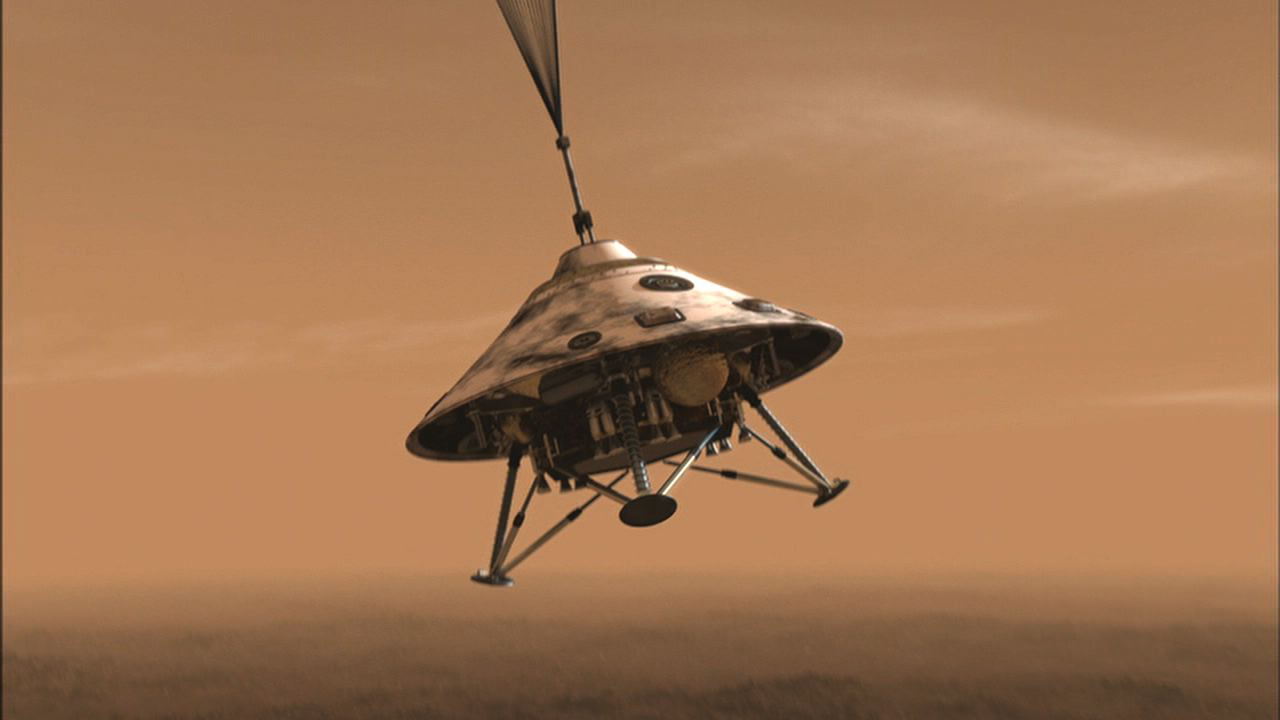

Phoenix Extends its Legs

During the first 25 seconds after NASA’s Phoenix Mars Lander deploys its parachute, the spacecraft will jettison its heat shield and extend its three legs.

This illustration is part of the animation featured above.

The Phoenix Mission is led by the University of Arizona, Tucson, on behalf of NASA. Project management of the mission is by NASA’s Jet Propulsion Laboratory, Pasadena, Calif. Spacecraft development is by Lockheed Martin Space Systems, Denver.

Photojournal Note: As planned, the Phoenix lander, which landed May 25, 2008 23:53 UTC, ended communications in November 2008, about six months after landing, when its solar panels ceased operating in the dark Martian winter.

Credit: NASA/JPL-Caltech/University of Arizona